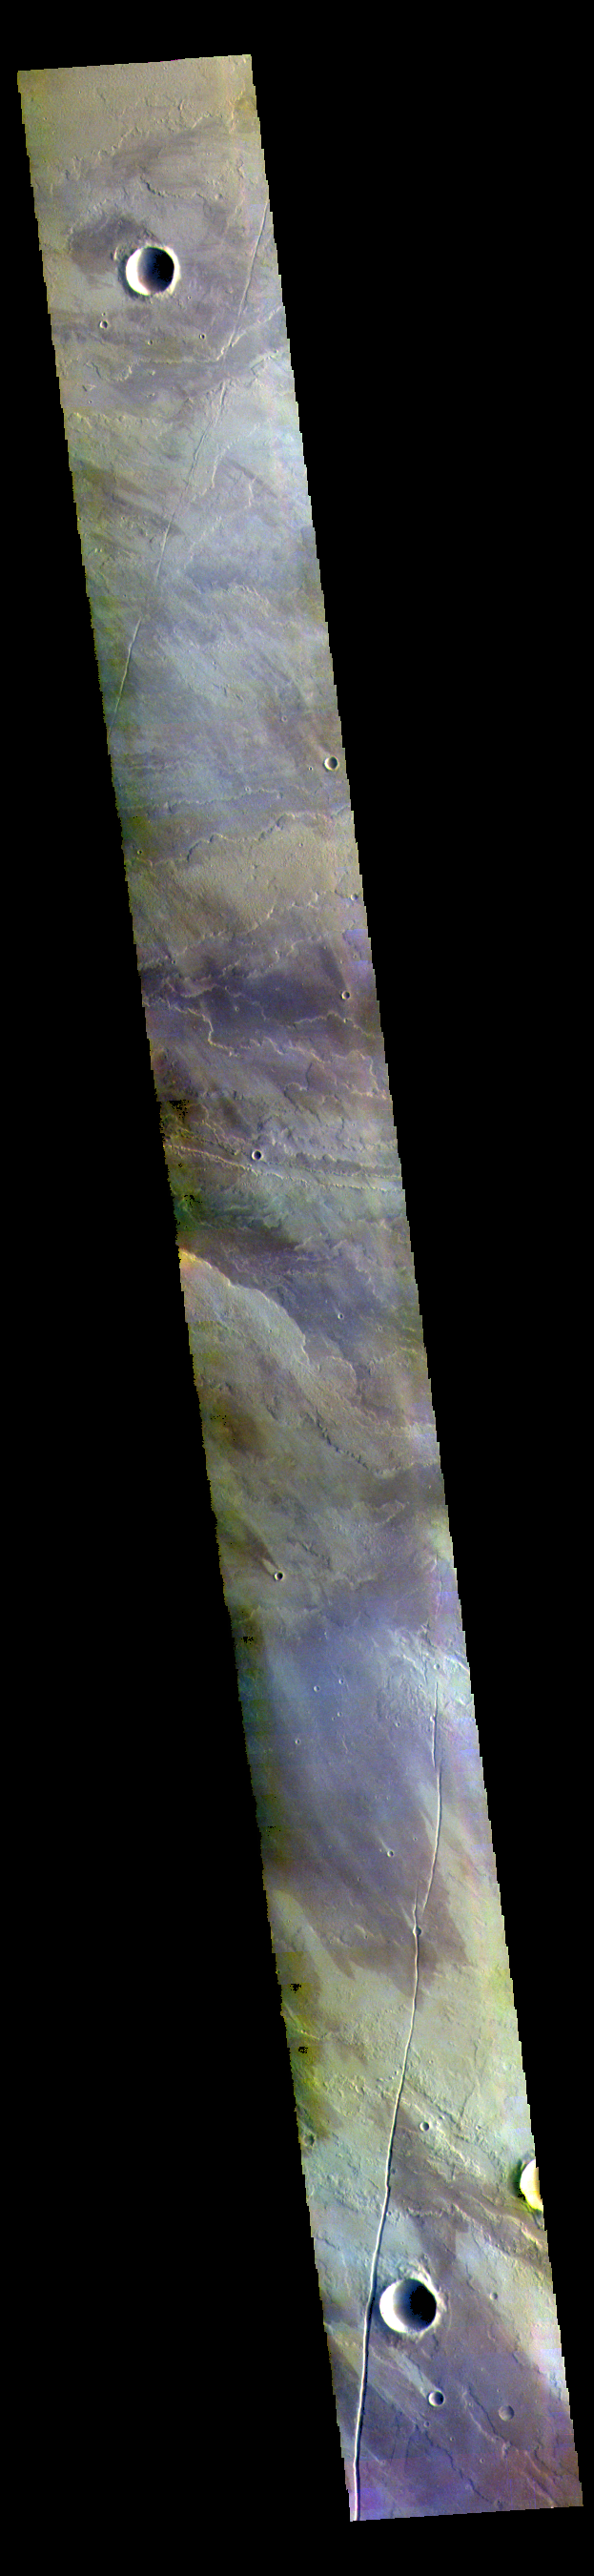

Volcanic Plains – False Color

This VIS image shows a small part of the extensive volcanic plains located east of Olympus Mons.

The THEMIS VIS camera contains 5 filters. The data from different filters can be combined in multiple ways to create a false color image. These false color images may reveal subtle variations of the surface not easily identified in a single band image.

Credit: NASA/JPL-Caltech/ASU